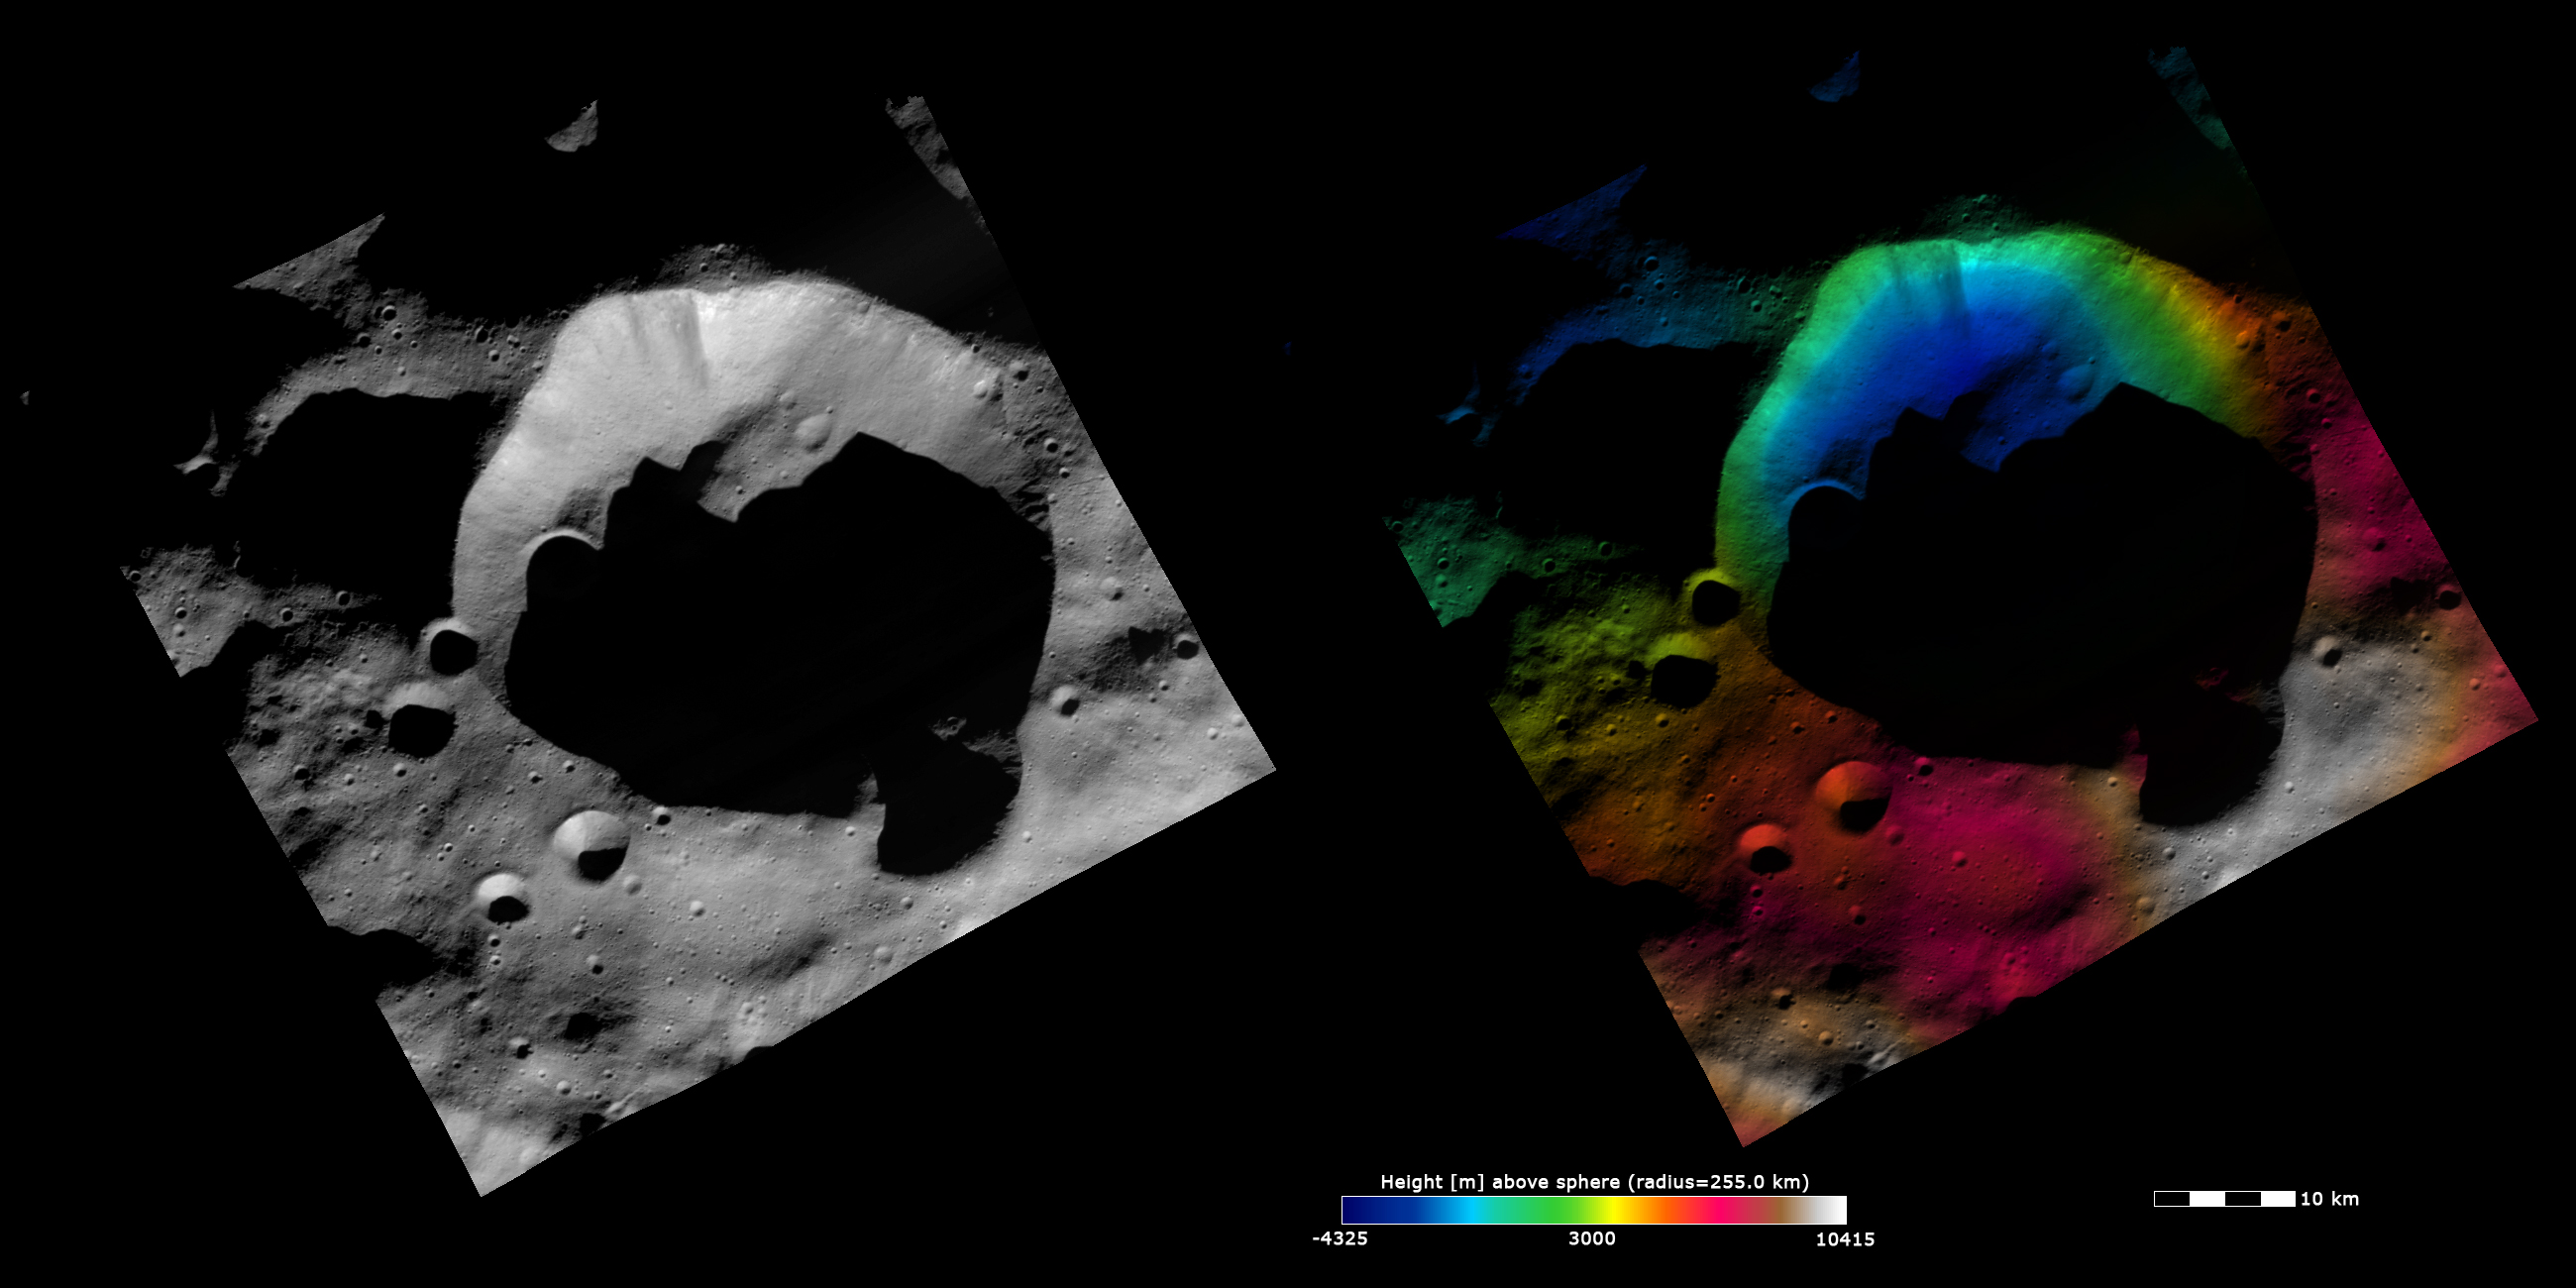

Topography and Albedo Image of Bellicia Crater

These Dawn FC (framing camera) images are dominated by the 35km diameter Bellicia crater, after which Bellicia quadrangle is named. The left image is an albedo image, which is taken directly through the clear filter of the FC. Such an image shows the albedo (e.g. brightness/darkness) of the surface. The right image uses the same albedo image as its base but then a color-coded height representation of the topography is overlain onto it. The topography is calculated from a set of images that were observed from different viewing directions, allowing stereo reconstruction. The various colors correspond to the height of the area. The white and red areas in the bottom half of the image are the highest areas and the blue areas in the top half of the image are the lowest areas. The fresh, sharp rim of Bellicia crater can be seen in both images and it also has two smaller impact craters on its rim. The crater on the bottom part of the rim is reasonably deep and mostly in shadow. But the crater on the top part of the rim is mostly eroded and can only be seen as a perturbation in the rim of Bellicia crater. This rim crater does not show a clear topography difference to Bellicia crater in the color-coded topography image. It is possible that most of this crater slumped into Bellicia crater.

These images are centered in Vesta’s Bellicia quadrangle and the center latitude and longitude of the image is 37.5°N, 45.8°E. NASA’s Dawn spacecraft obtained this image with its framing camera on October 29th 2011. This image was taken through the camera’s clear filter. The distance to the surface of Vesta is 700 km and the image has a resolution of about 70 meters per pixel. This image was acquired during the HAMO (High Altitude Mapping Orbit) phase of the mission. The images are lambert-azimuthal map projected.

The Dawn mission to Vesta and Ceres is managed by NASA’s Jet Propulsion Laboratory, a division of the California Institute of Technology in Pasadena, for NASA’s Science Mission Directorate, Washington D.C. UCLA is responsible for overall Dawn mission science. The Dawn framing cameras have been developed and built under the leadership of the Max Planck Institute for Solar System Research, Katlenburg-Lindau, Germany, with significant contributions by DLR German Aerospace Center, Institute of Planetary Research, Berlin, and in coordination with the Institute of Computer and Communication Network Engineering, Braunschweig. The Framing Camera project is funded by the Max Planck Society, DLR, and NASA/JPL.

Credit: NASA/JPL-Caltech/UCLA/MPS/DLR/IDA